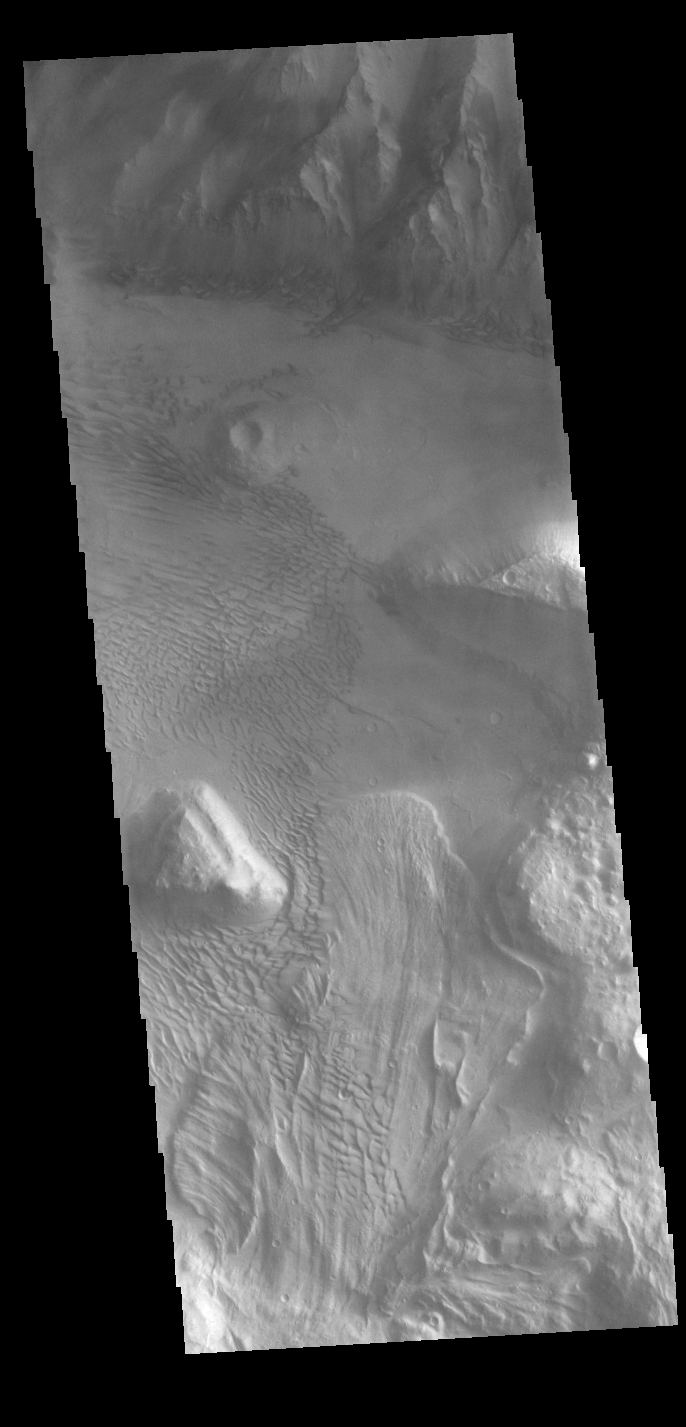

Coprates Chasma

This VIS image is located on the eastern side of Coprates Chasma, near Capri Chasma. The image shows a large lobe shaped landslide deposit at the bottom of the canyon cliff face. Sand dunes are visible both on the landslide deposit and other parts of the canyon floor. Coprates Chasma is one of the numerous canyons that make up Valles Marineris. The chasma stretches for 960 km (600 miles) from Melas Chasma to the west and Capri Chasma to the east. Landslide deposits, layered materials and sand dunes cover a large portion of the chasma floor.

Credit: NASA/JPL-Caltech/ASU